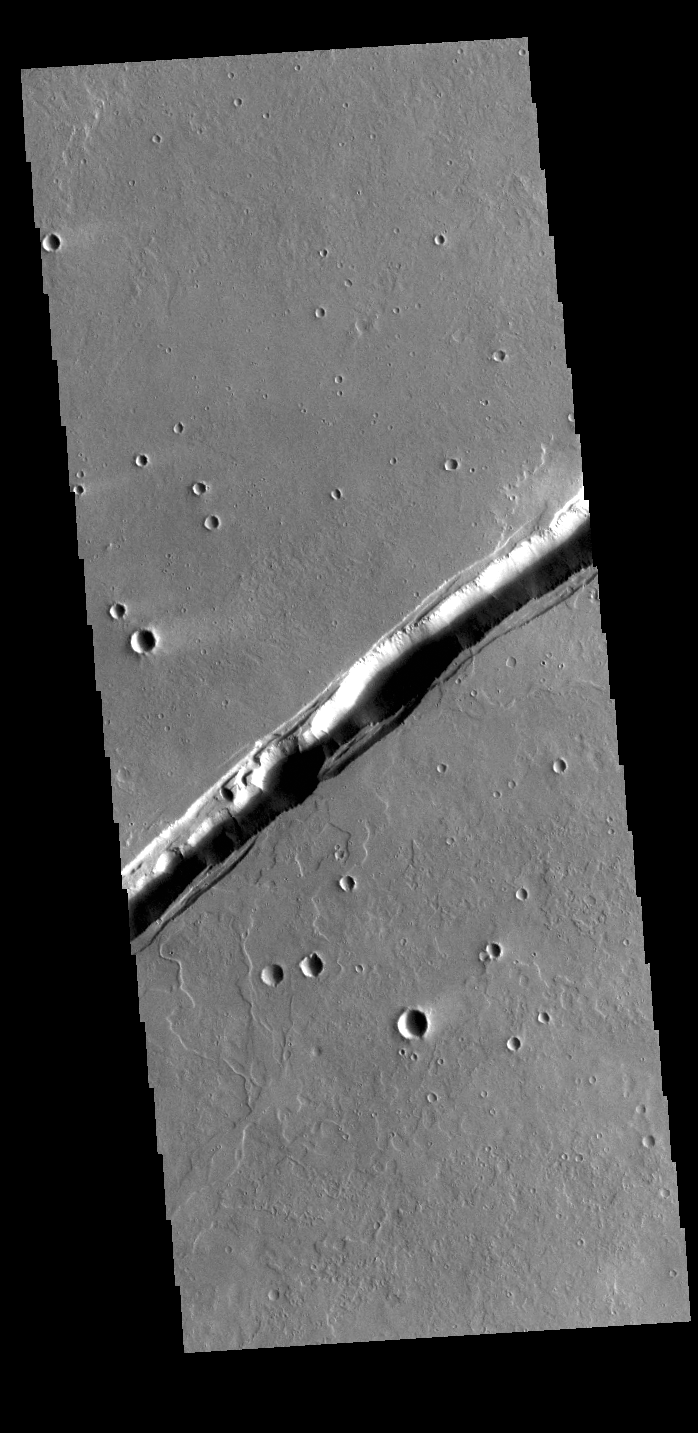

Labeatis Fossae

The linear feature in this VIS image is part of Labeatis Fossae. Fossae are linear depressions, most often caused by extensional tectonic forces pulling the crust apart and allowing material to slide downward between bounding faults. This type of feature is called a graben. Looking closely at the center of this image, circular margins exist within the fossae. In regions of volcanic flows, such circular margins within a linear depression may be caused by roof collapse into an underlying void left by a lava tube. As this feature is located in the Tharsis volcanic region, it is likely that this feature was primarily created by volcanic collapse rather than tectonic stress.

Credit: NASA/JPL-Caltech/ASU